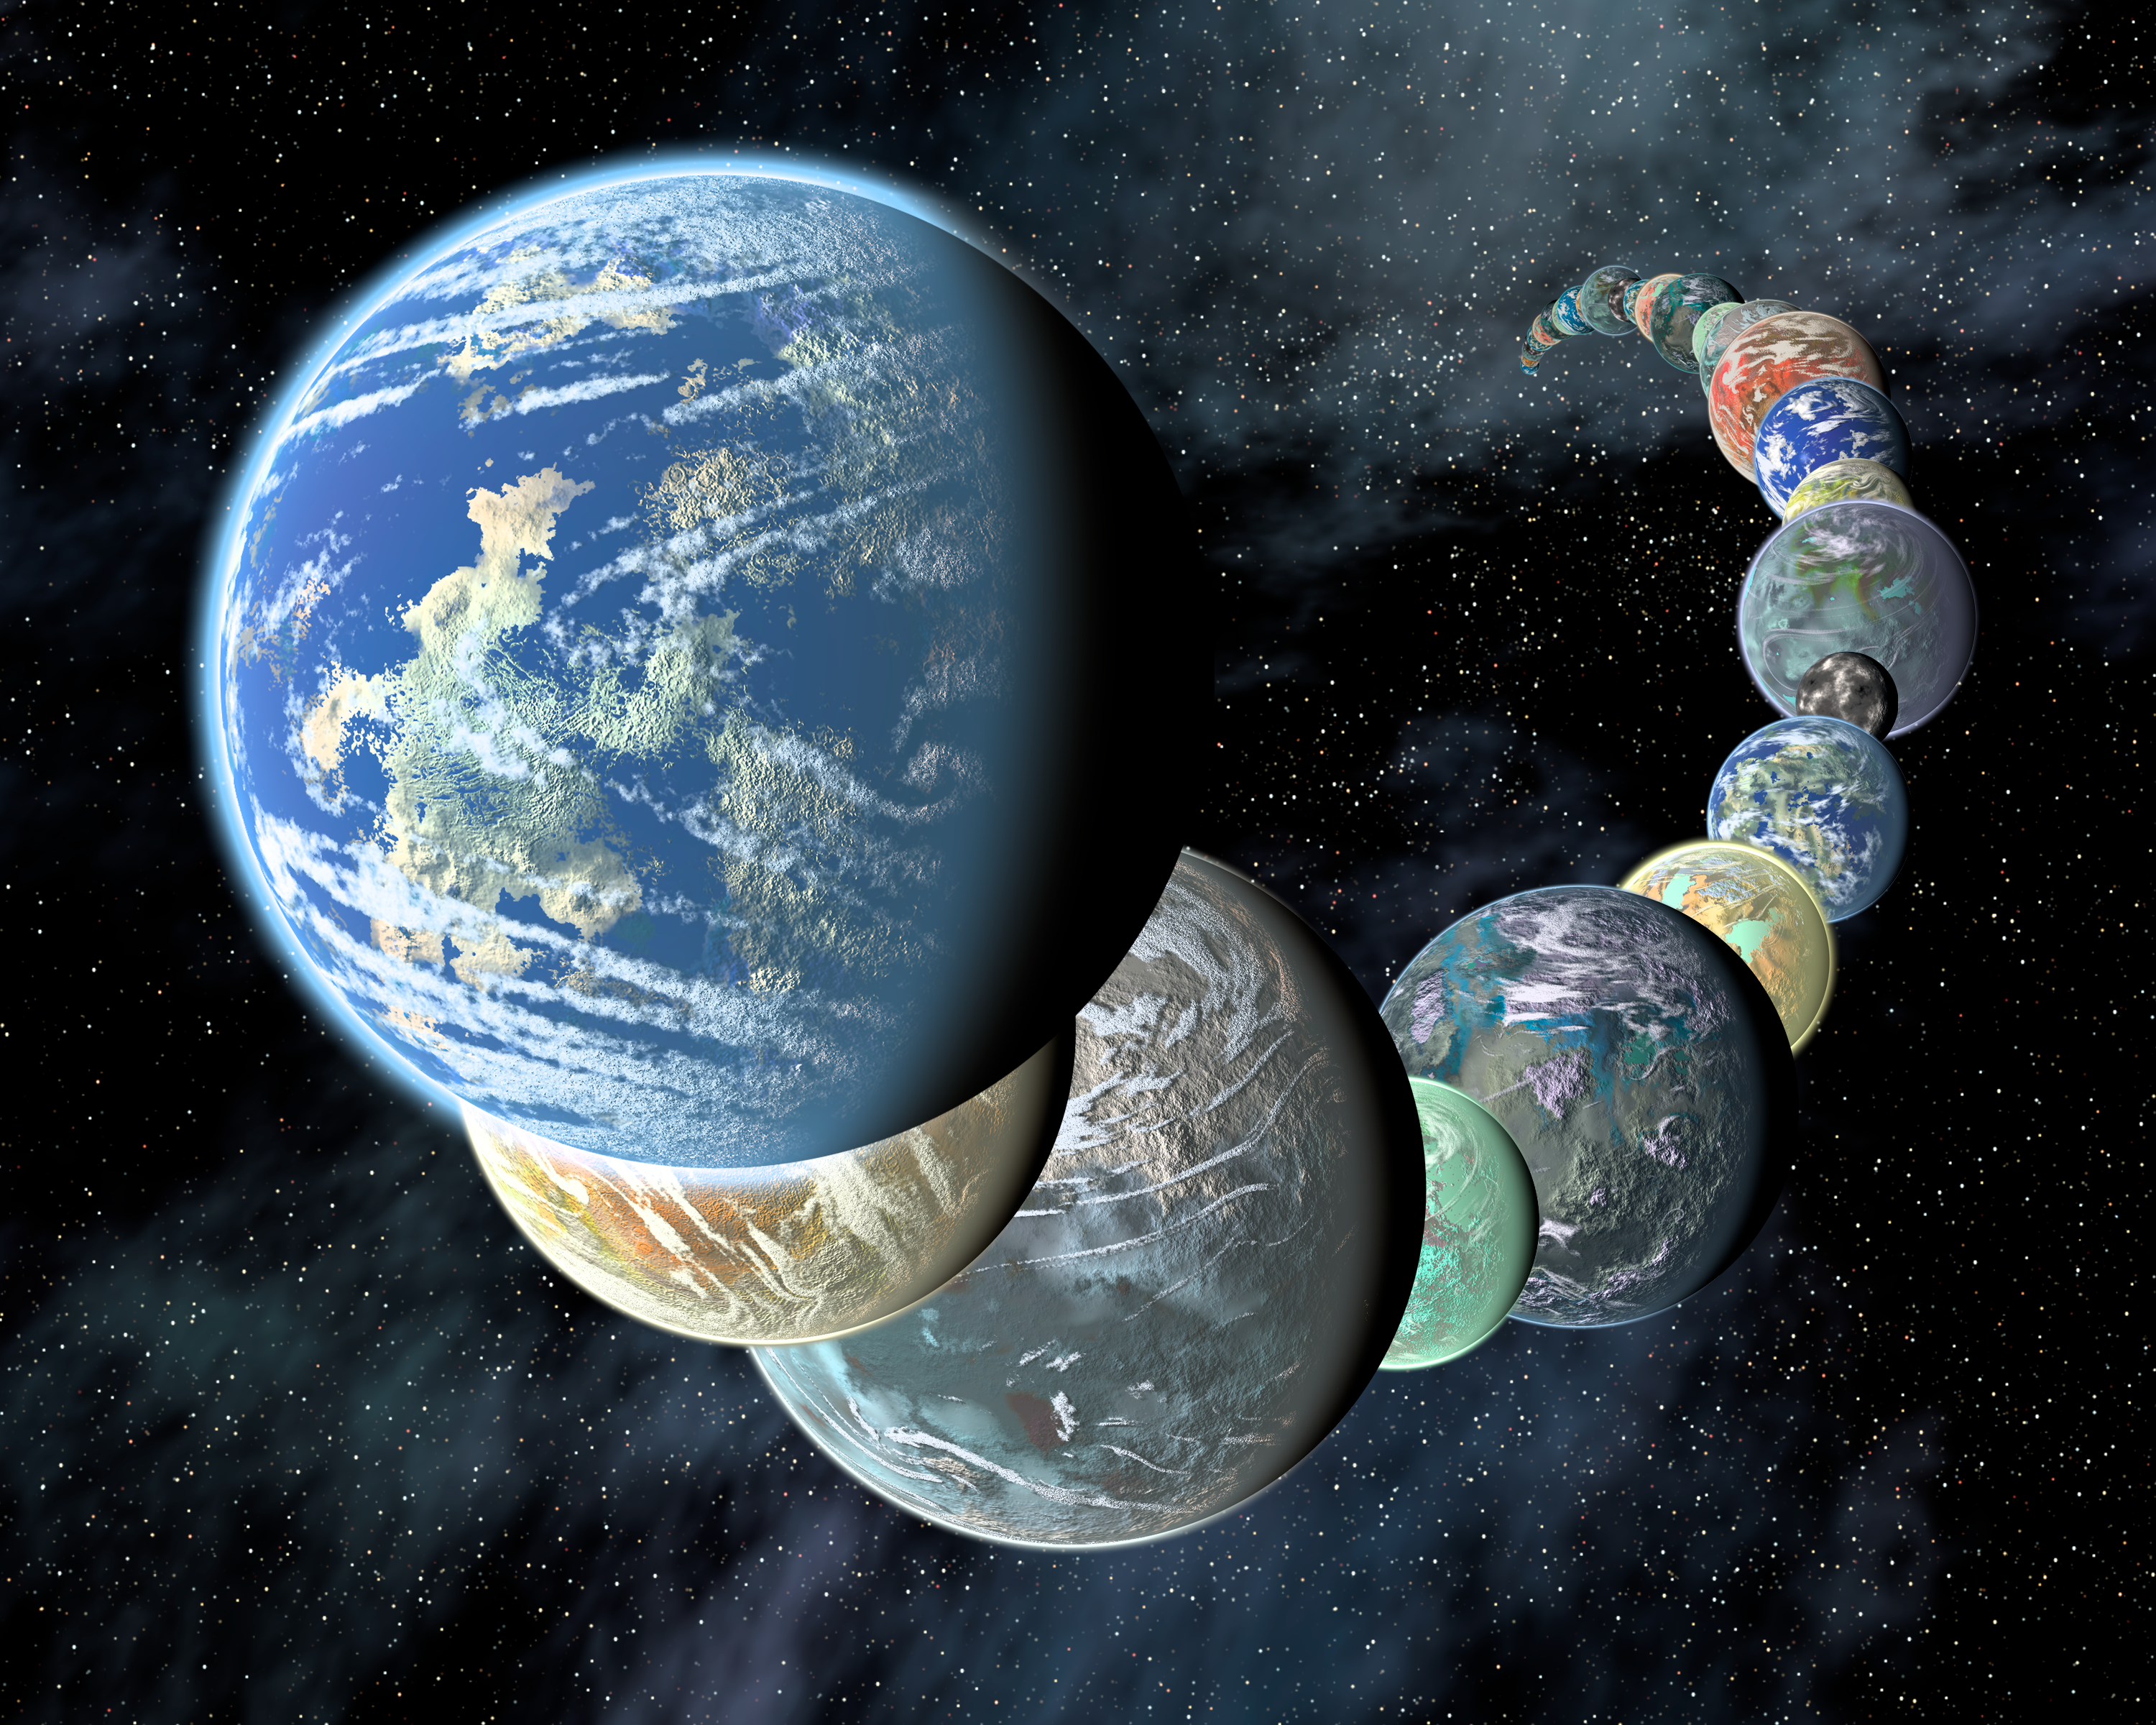

Rocky, Terrestrial Worlds

This artist's concept illustrates the idea that rocky, terrestrial worlds like the inner planets in our Solar System may be plentiful, and diverse, in the Universe.

Credit: NASA/JPL-Caltech/R. Hurt (SSC-Caltech)